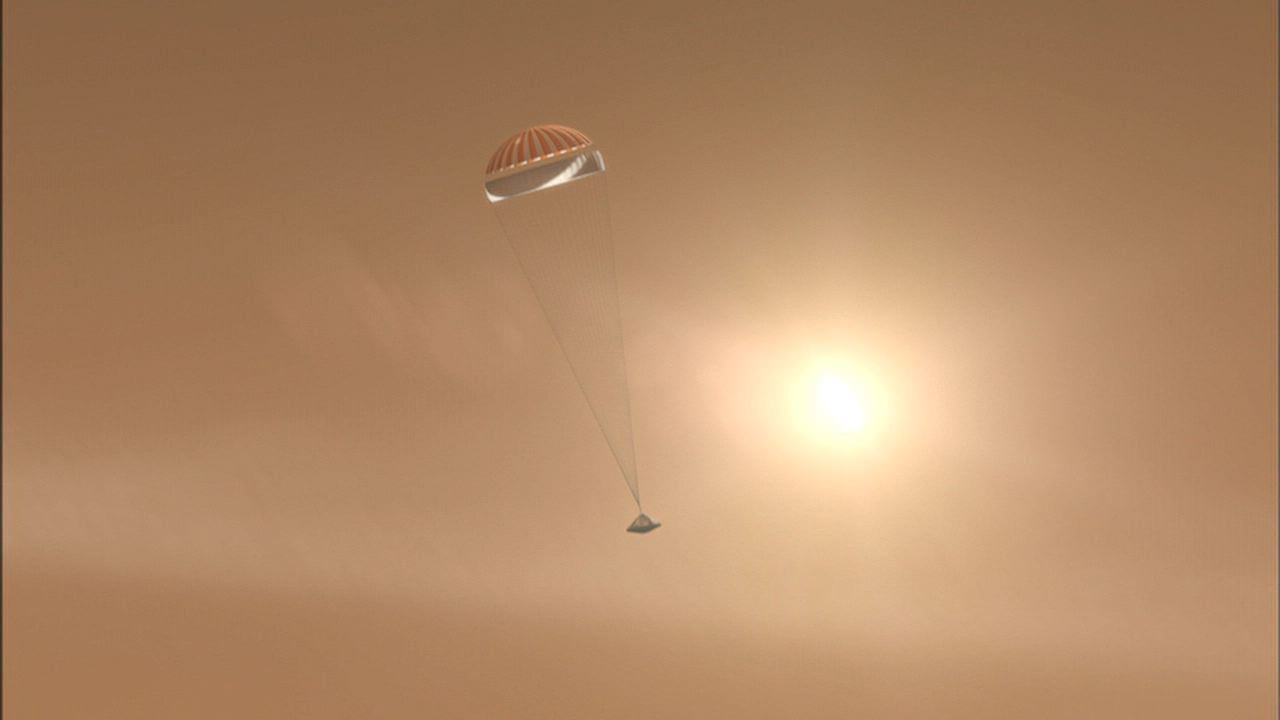

Parachuting to Mars

After NASA’s Phoenix Mars Lander enters the Martian atmosphere, and is traveling at about 1.7 times the speed of sound, it will deploy its parachute. The spacecraft will descend on the parachute for nearly 3 minutes.

This illustration is part of the animation featured above.

The Phoenix Mission is led by the University of Arizona, Tucson, on behalf of NASA. Project management of the mission is by NASA’s Jet Propulsion Laboratory, Pasadena, Calif. Spacecraft development is by Lockheed Martin Space Systems, Denver.

Photojournal Note: As planned, the Phoenix lander, which landed May 25, 2008 23:53 UTC, ended communications in November 2008, about six months after landing, when its solar panels ceased operating in the dark Martian winter.

Credit: NASA/JPL-Caltech/University of Arizona